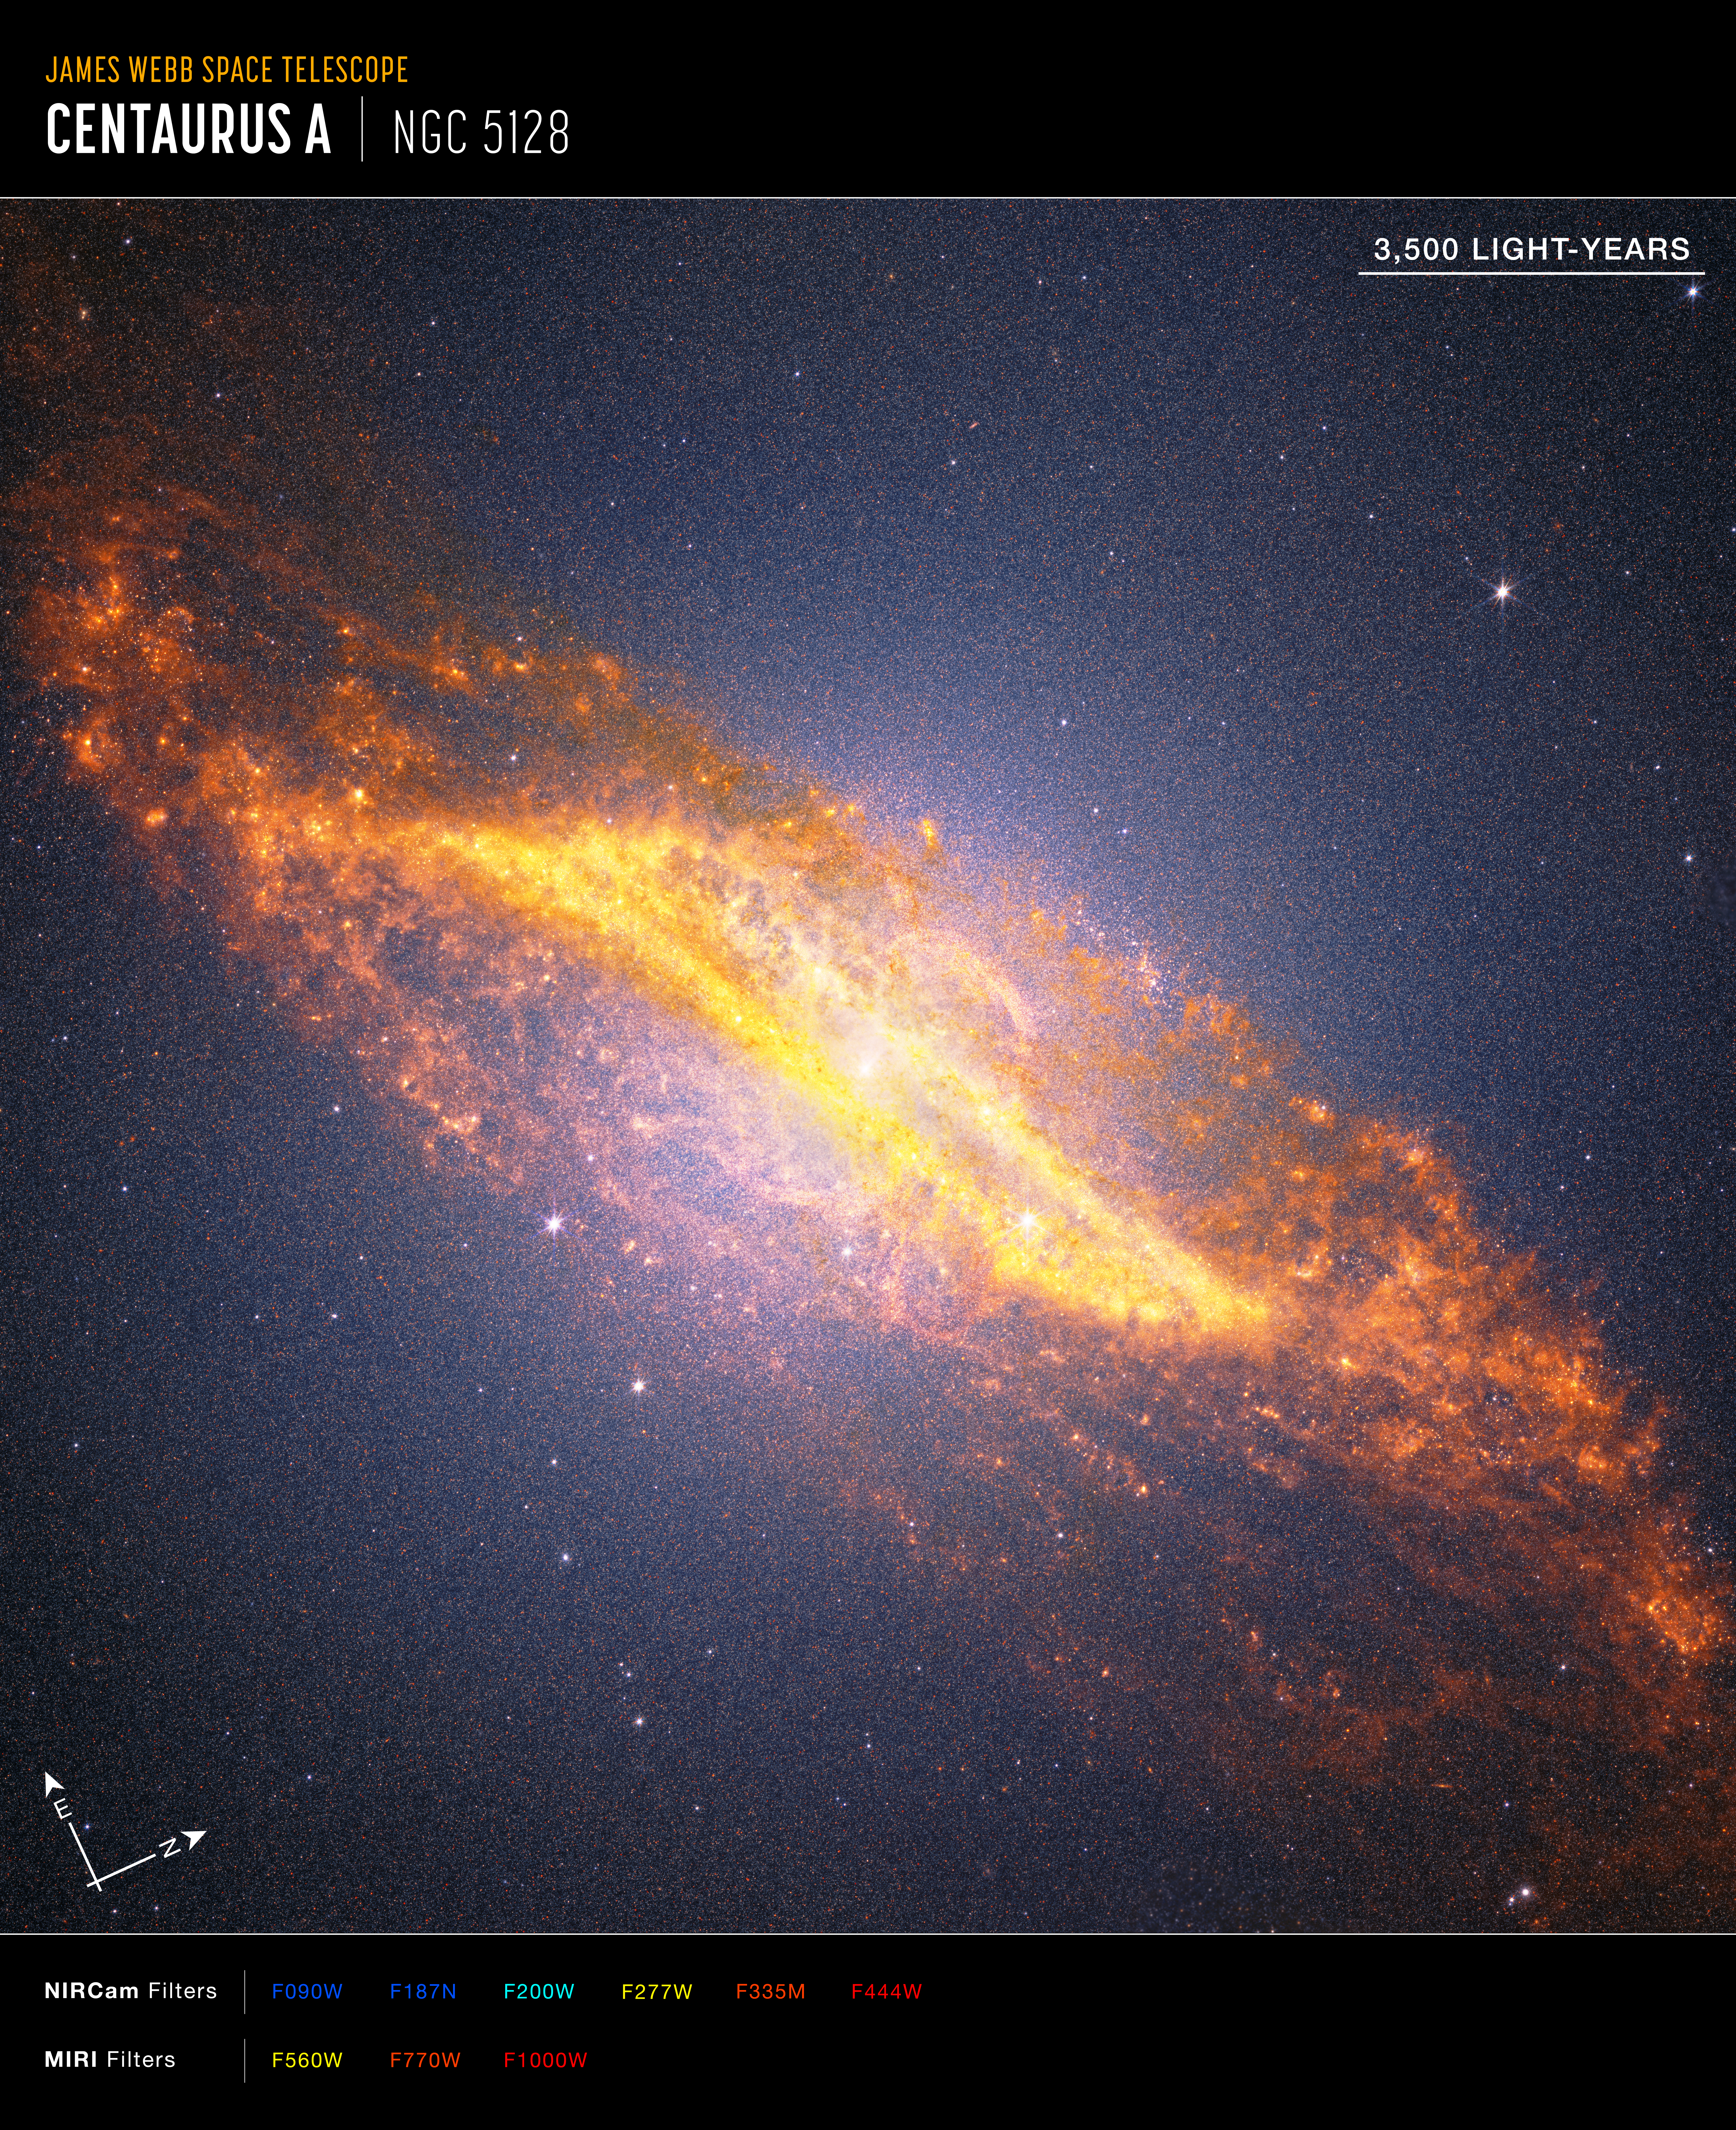

Centaurus A Crop (NIRCam and MIRI Compass Image)

Annotated image of the active galaxy Centaurus A captured by the James Webb Space Telescope’s NIRCam (Near-Infrared Camera) and MIRI (Mid-Infrared Instrument), with compass arrows, a scale bar, and color key for reference.

The north and east compass arrows show the orientation of the image on the sky. Note that the relationship between north and east on the sky (as seen from below) is flipped relative to direction arrows on a map of the ground (as seen from above). The scale bar is labeled in light-years.

This image shows invisible near- and mid-infrared wavelengths of light that have been translated into visible-light colors. The color key shows which NIRCam and MIRI filters were used when collecting the light. The color of each filter name is the visible light color used to represent the infrared light that passes through that filter.

Credit: Image: NASA, ESA, CSA, STScI; Image Processing: Alyssa Pagan (STScI), Joseph DePasquale (STScI), Macarena Garcia Marin (ESA Office at STScI)